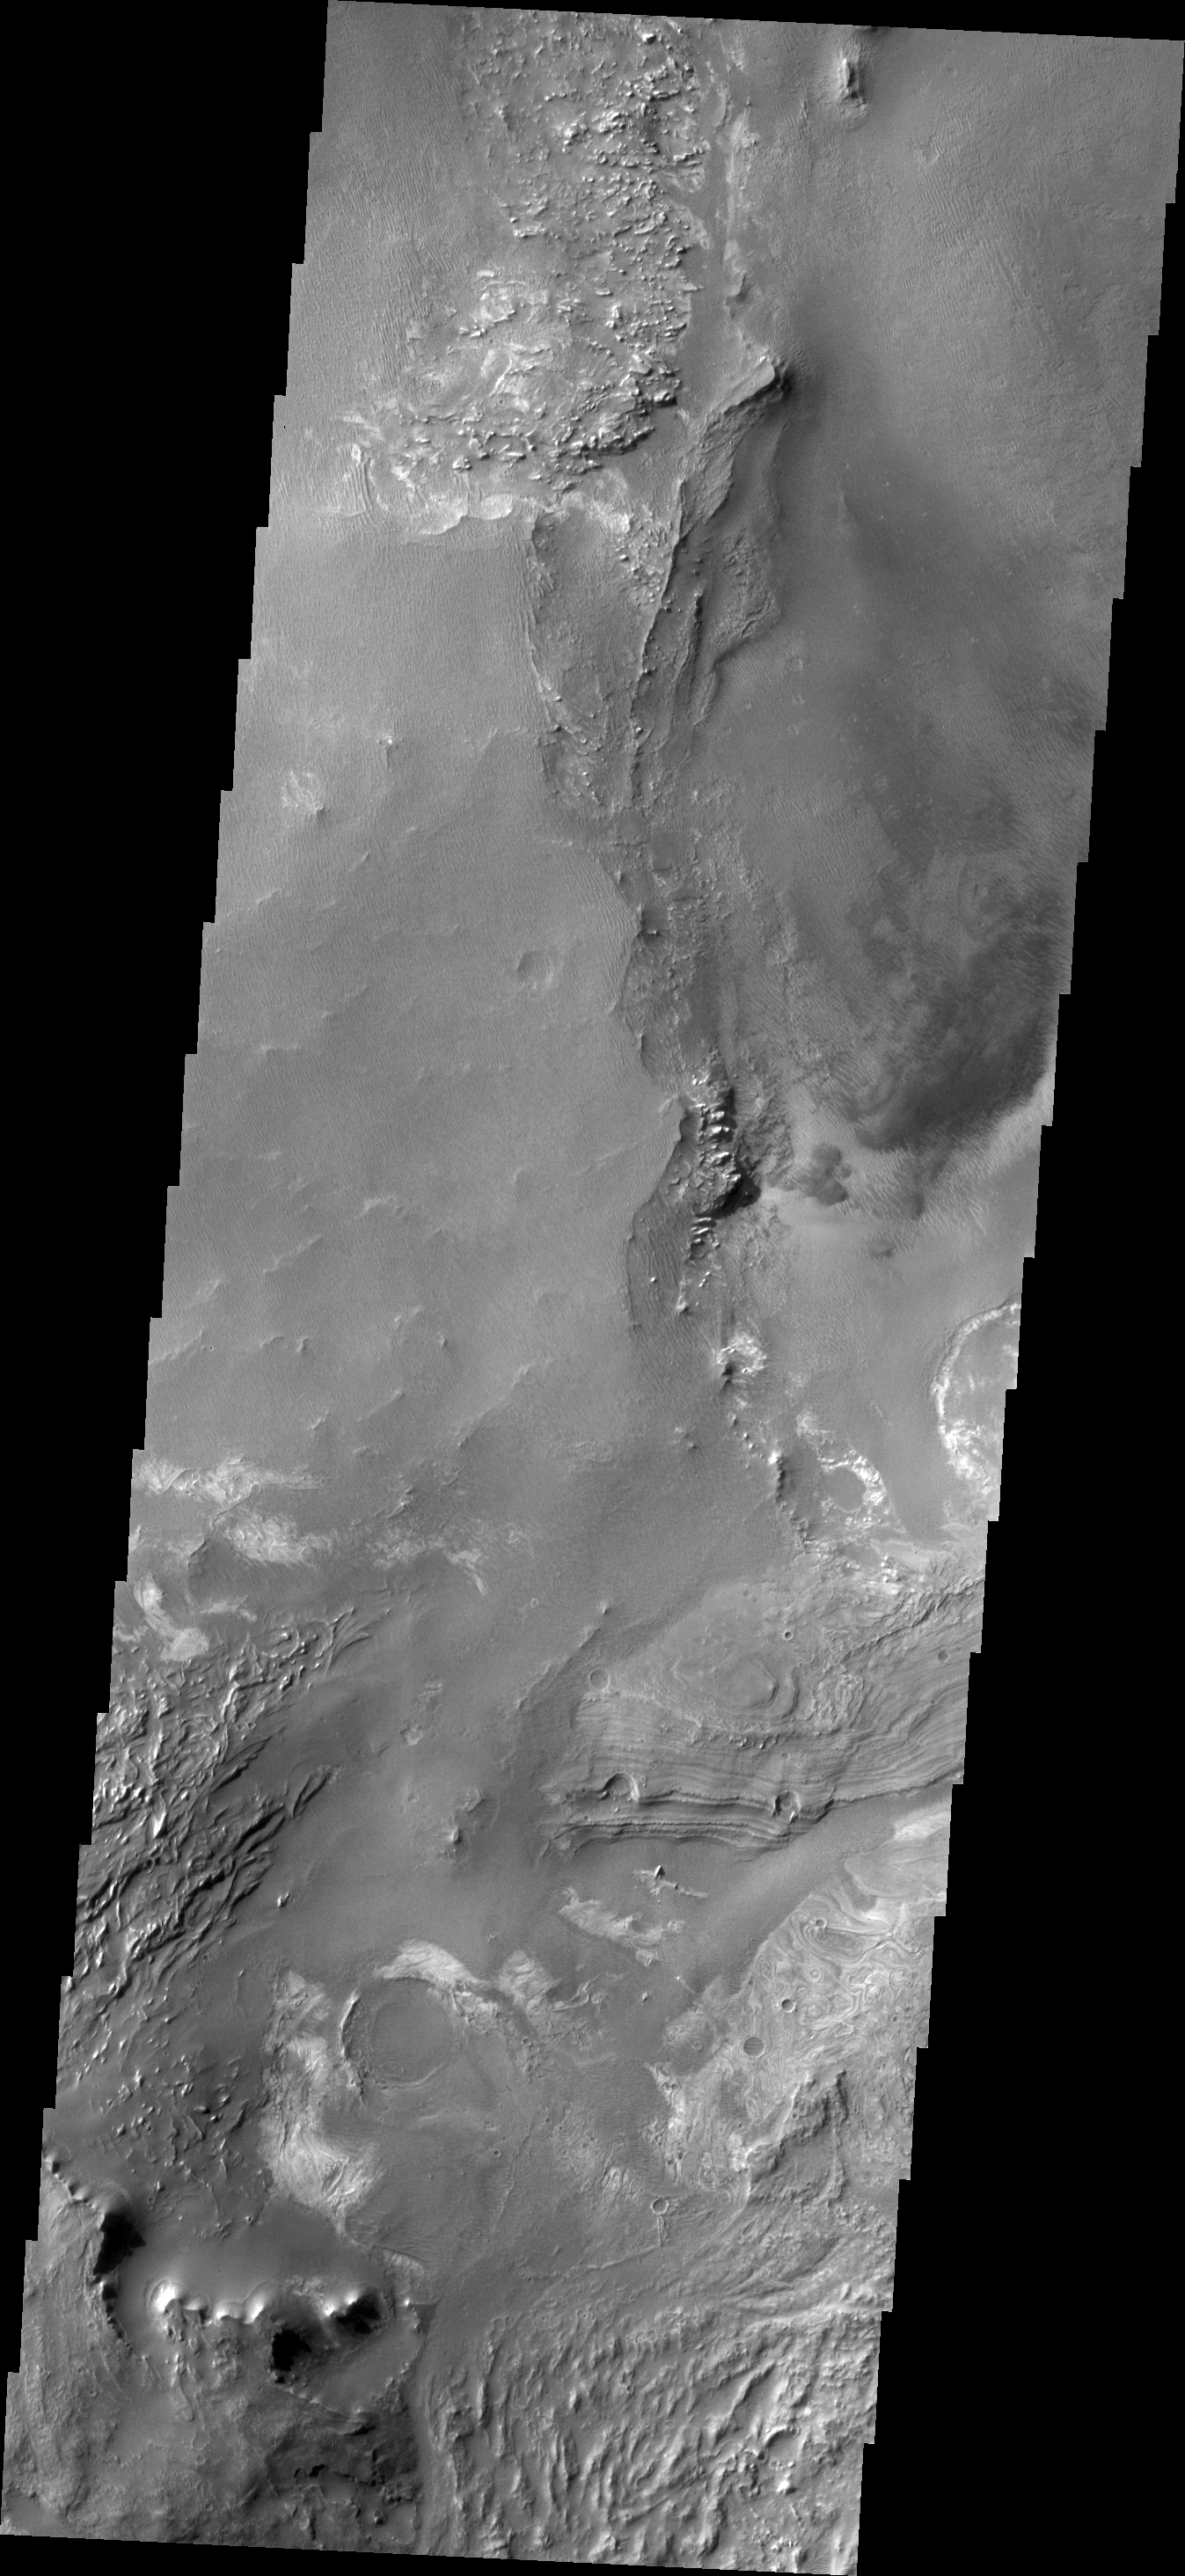

Melas Chasma

The floor of Melsa Chasma contains a variety of landforms. This VIS image shows deposits of fine materials as well as layered deposits.

Credit: NASA/JPL/ASU